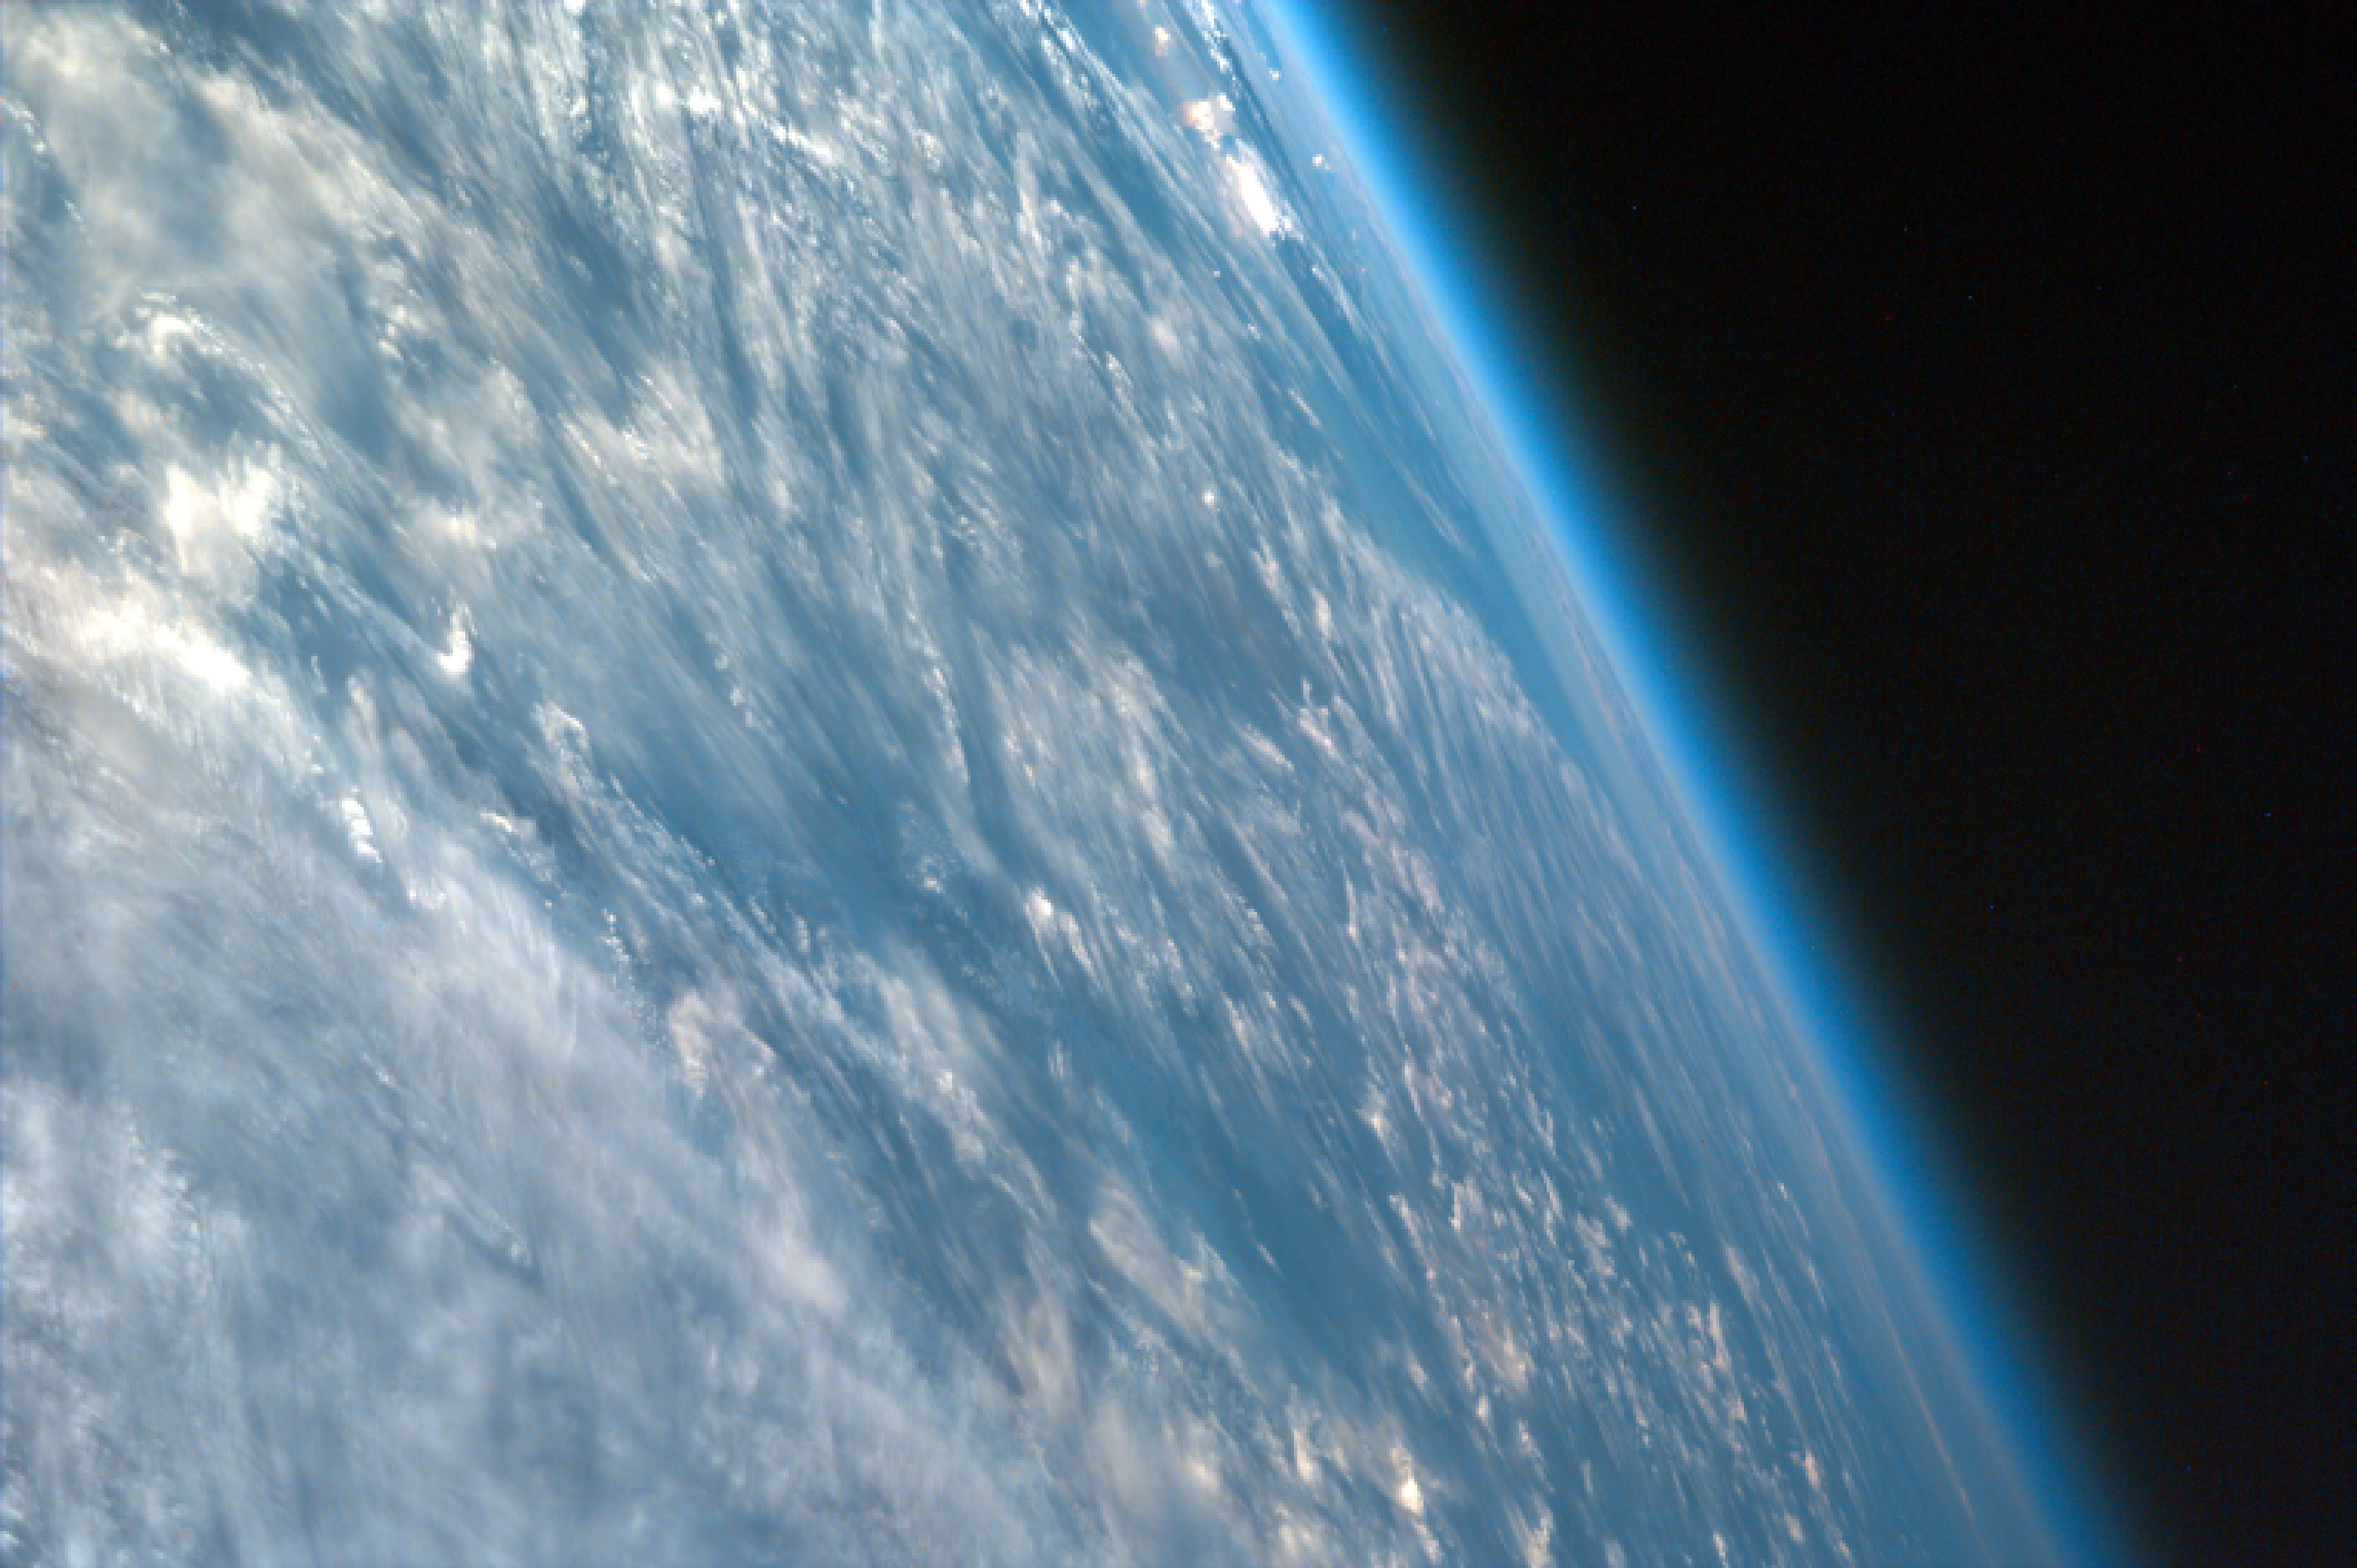

Oblique Shot of Earth

This highly oblique image shot over northwestern part of the African continent captures the curvature of the Earth and shows its atmosphere. You can see clouds and even the occasional thunderhead. Most ISS EarthKAM images are nadir (the center point of the image is directly beneath the lens of the camera), but as you can see this one is not. This image has a high angle because the space shuttle needed to roll on its side for a short time. From space you can understand how thin and fragile the Earth’s atmosphere really is and why we need to protect it. Our atmosphere is composed of 78 percent nitrogen, 21 percent oxygen and 1 percent other constituents, and it shields us from nearly all harmful radiation coming from the Sun and other stars. Earth’s atmosphere also protects us from meteors, most of which burn up before they can strike the planet. Affected by changes in solar activity, the upper atmosphere contributes to weather and climate on Earth.

This image was taken from the Space Shuttle on September 04, 1997.

Photojournal note:
EarthKAM was formerly known as KidSat.

Credit: NASA/JPL/UCSD/JSC